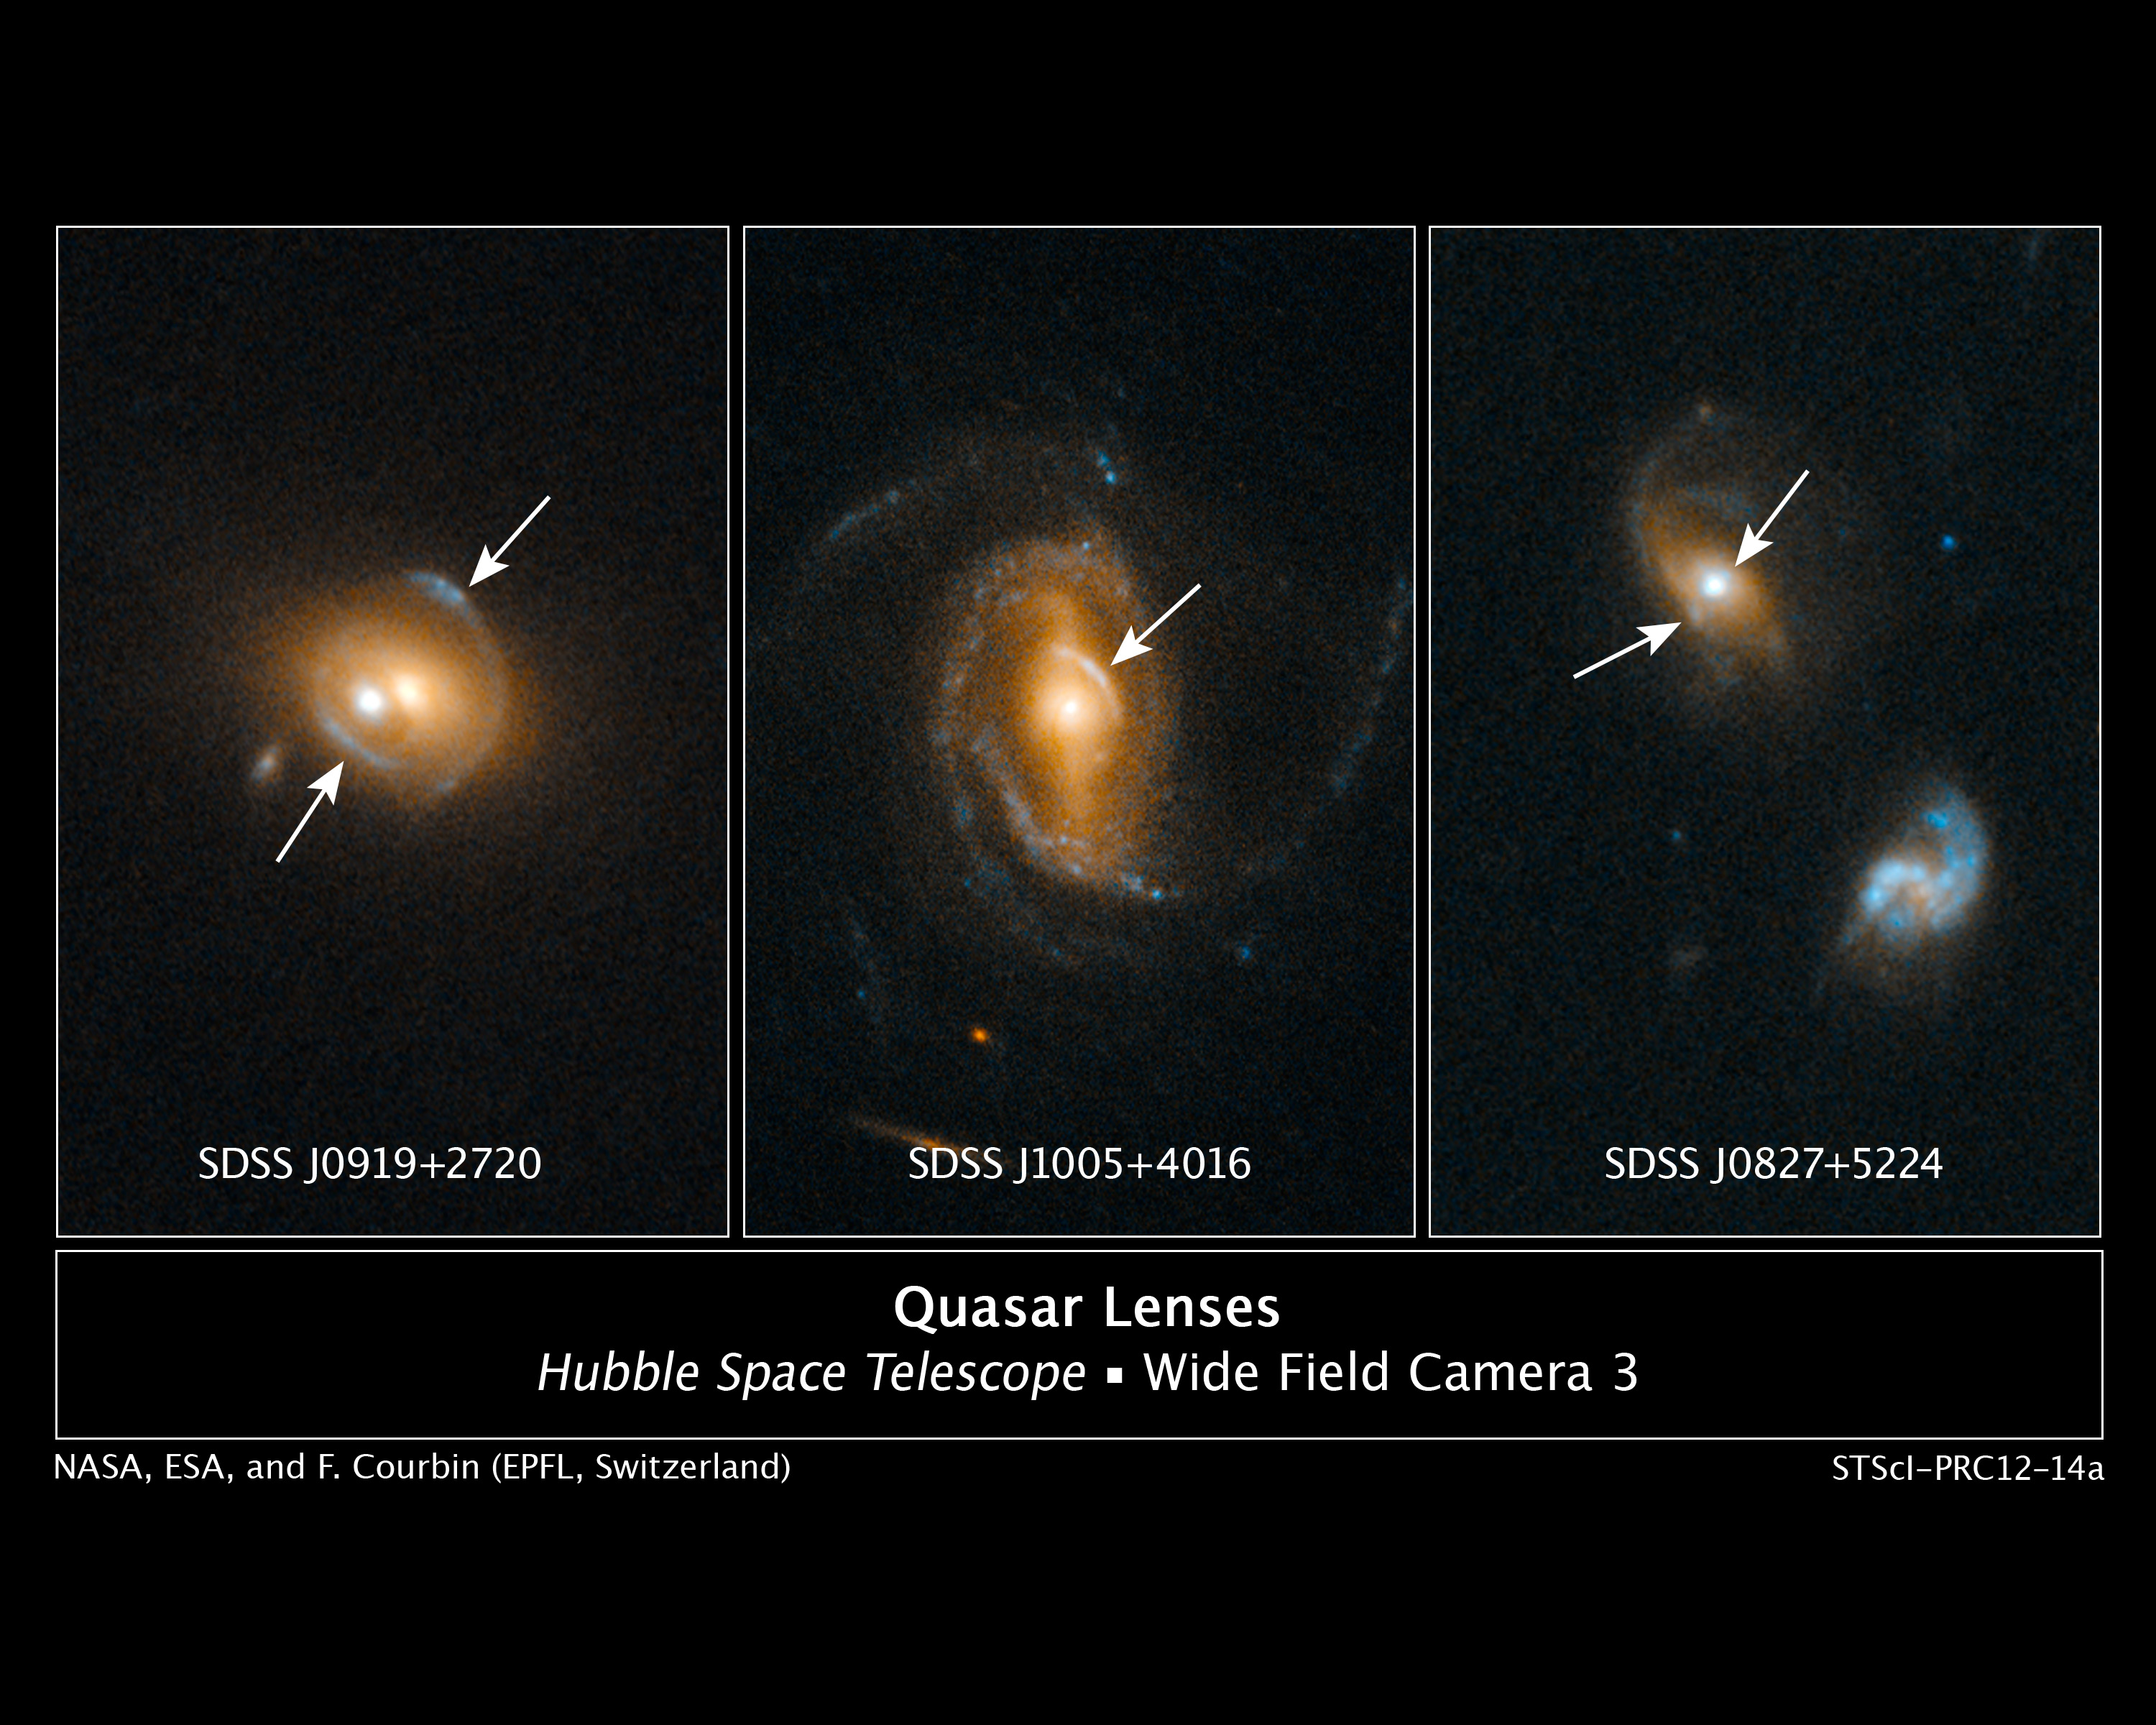

Quasar Lenses

Astronomers using NASA's Hubble Space Telescope have found several examples of galaxies containing quasars, which act as gravitational lenses, amplifying and distorting images of galaxies aligned behind them.

Quasars are among the brightest objects in the universe, far outshining the total starlight of their host galaxies. Quasars are powered by supermassive black holes.

To find these rare cases of galaxy-quasar combinations acting as lenses, a team of astronomers led by Frederic Courbin at the Ecole Polytechnique Federale de Lausanne (EPFL, Switzerland) selected 23,000 quasar spectra in the Sloan Digital Sky Survey (SDSS). They looked for the spectral imprint of galaxies at much greater distances that happened to align with foreground galaxies. Once candidates were identified, Hubble's sharp view was used to look for gravitational arcs and rings (which are indicated by the arrows in these three Hubble photos) that would be produced by gravitational lensing.

Quasar host galaxies are hard or even impossible to see because the central quasar far outshines the galaxy. Therefore, it is difficult to estimate the mass of a host galaxy based on the collective brightness of its stars. However, gravitational lensing candidates are invaluable for estimating the mass of a quasar's host galaxy because the amount of distortion in the lens can be used to estimate a galaxy's mass.

Credit: NASA, ESA, and F. Courbin (EPFL, Switzerland)